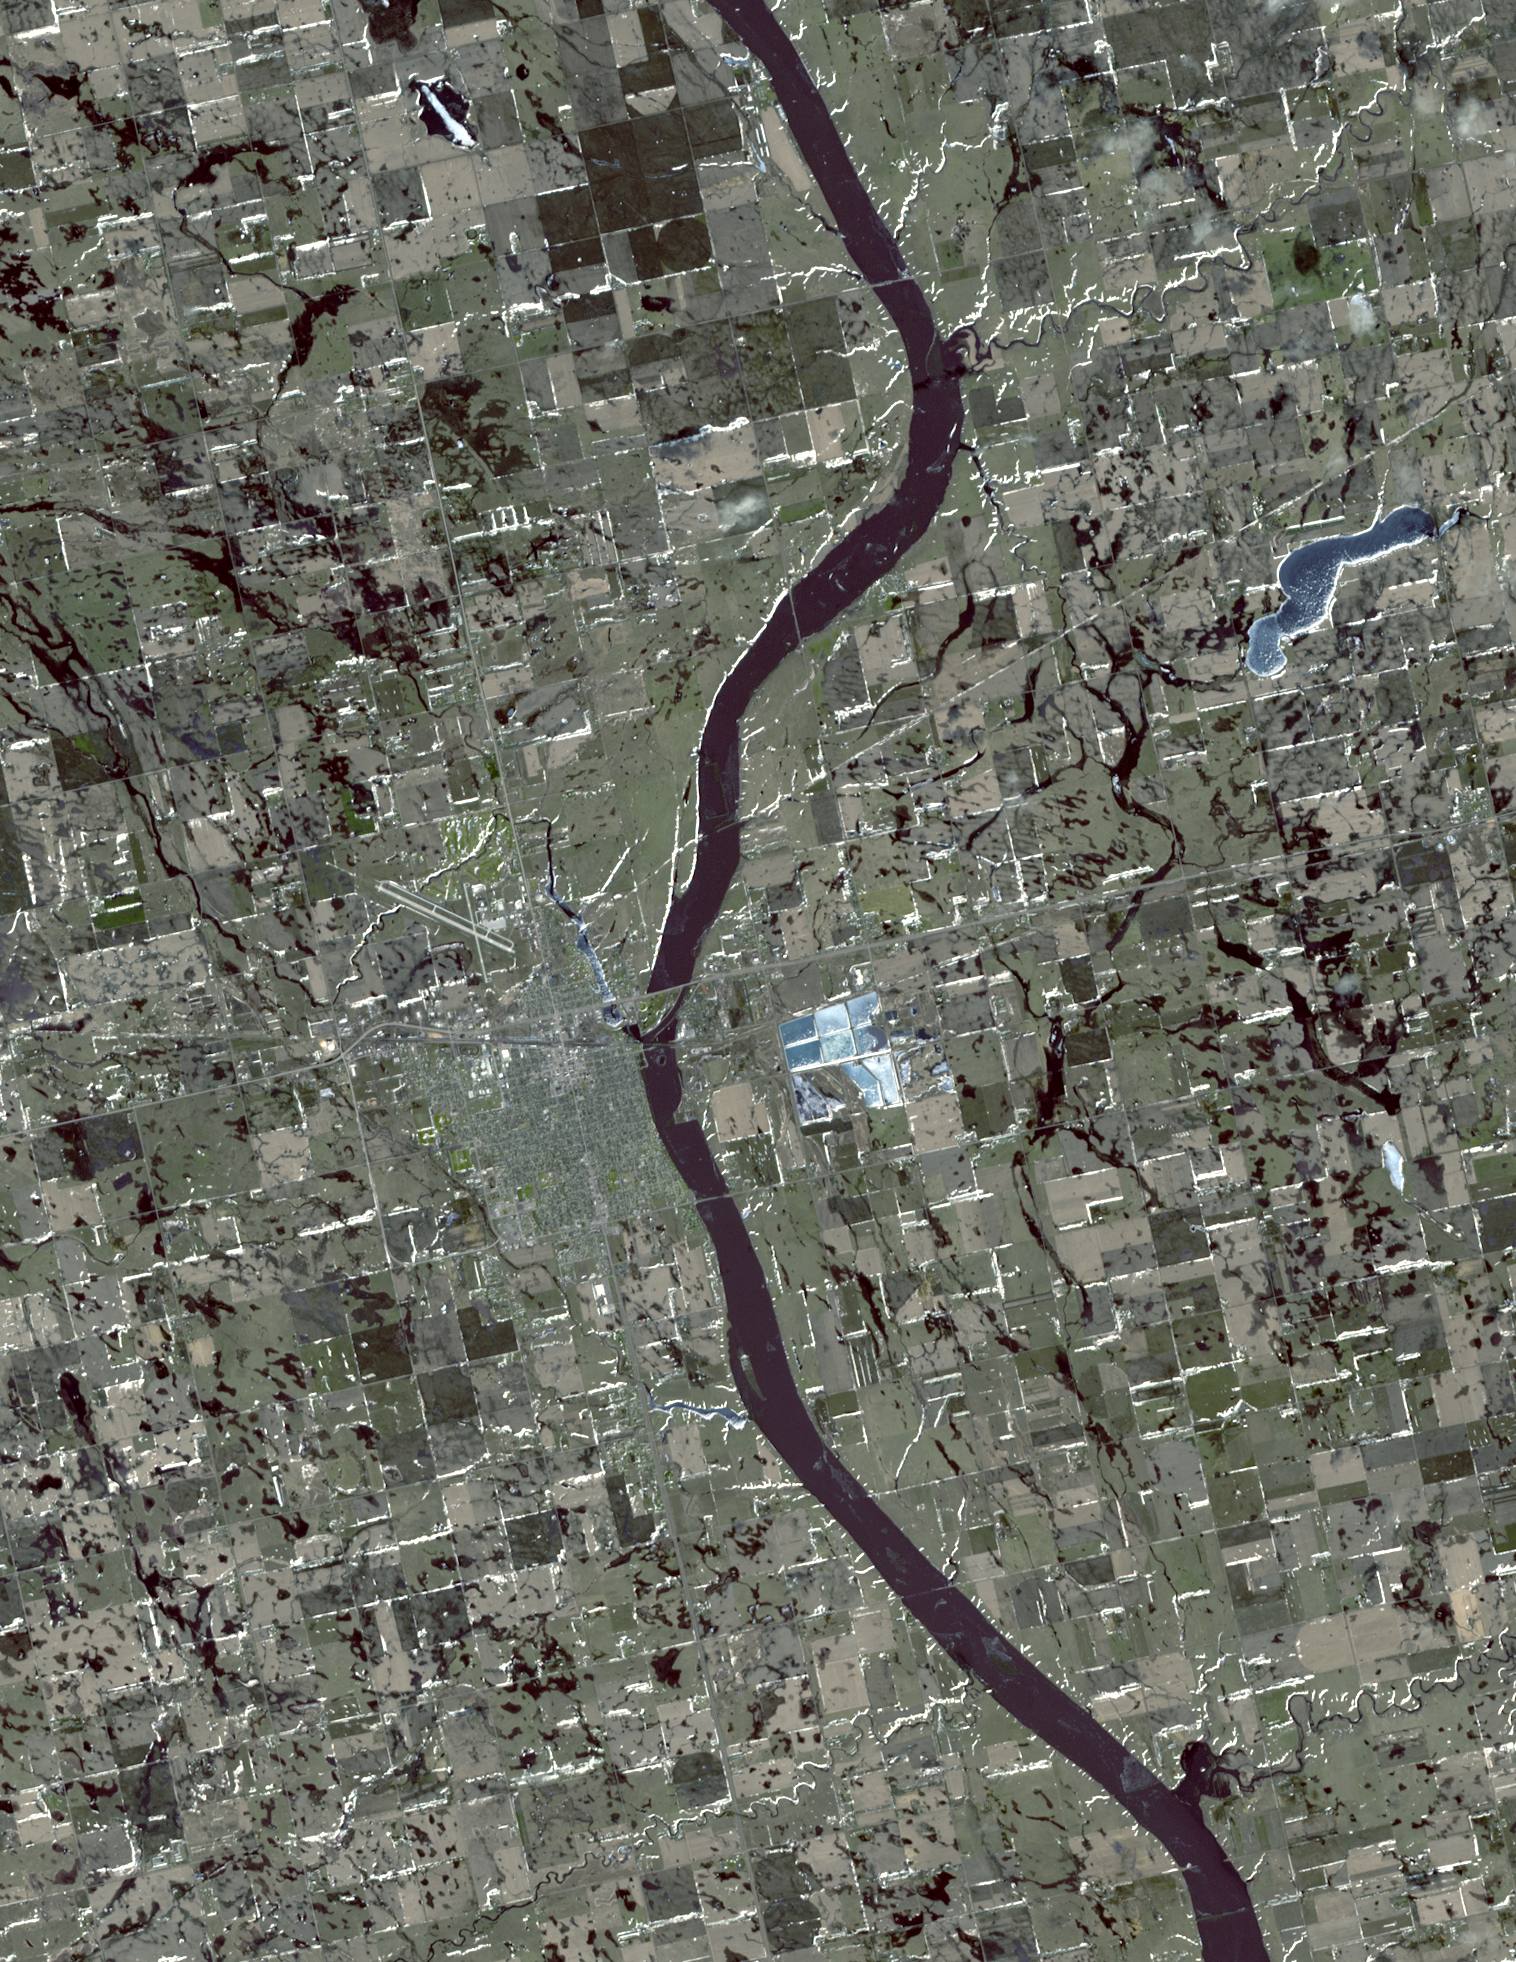

Huron, South Dakota

On March 20, 2010, the Advanced Spaceborne Thermal Emission and Reflection Radiometer (ASTER) instrument on NASA’s Terra spacecraft captured this simulated natural color image of Huron, South Dakota. Spring melt of the snowpack led to flooding along many rivers in both North and South Dakota. The National Weather Service advised the town of Huron to prepare for flooding of the city by the James River. In this image, frozen lakes and ponds appear blue, bare fields are tan, and fields with minor vegetation are gray-green.

With its 14 spectral bands from the visible to the thermal infrared wavelength region and its high spatial resolution of 15 to 90 meters (about 50 to 300 feet), ASTER images Earth to map and monitor the changing surface of our planet. ASTER is one of five Earth-observing instruments launched December 18, 1999, on NASA’s Terra. The instrument was built by Japan’s Ministry of Economy, Trade and Industry. A joint U.S./Japan science team is responsible for validation and calibration of the instrument and the data products.

The broad spectral coverage and high spectral resolution of ASTER provides scientists in numerous disciplines with critical information for surface mapping and monitoring of dynamic conditions and temporal change. Example applications are: monitoring glacial advances and retreats; monitoring potentially active volcanoes; identifying crop stress; determining cloud morphology and physical properties; wetlands evaluation; thermal pollution monitoring; coral reef degradation; surface temperature mapping of soils and geology; and measuring surface heat balance.

The U.S. science team is located at NASA’s Jet Propulsion Laboratory, Pasadena, Calif. The Terra mission is part of NASA’s Science Mission Directorate, Washington, D.C.

More information about ASTER is available at http://asterweb.jpl.nasa.gov/.

Image acquired: March 20, 2010
Area covered: 22.7 by 28.5 kilometers (14.1 by 17.7 miles)
Location of image: 44.2 degrees North latitude, 98.2 degrees West longitude
Image resolution: 15 meters (50 feet)

Credit: NASA/GSFC/METI/ERSDAC/JAROS, and U.S./Japan ASTER Science Team